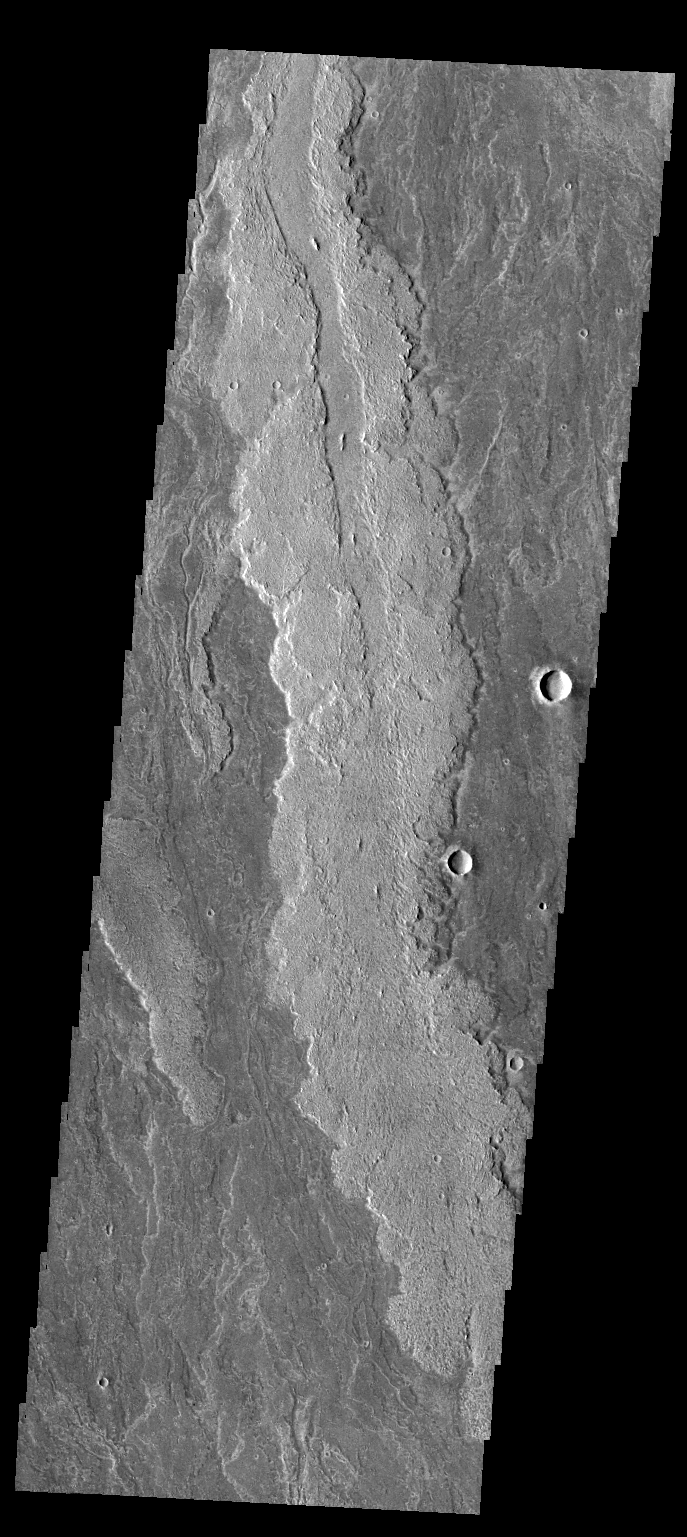

Daedalia Planum

This VIS image shows part of the extensive lava flows that make up Daedalia Planum.

Credit: NASA/JPL/ASU